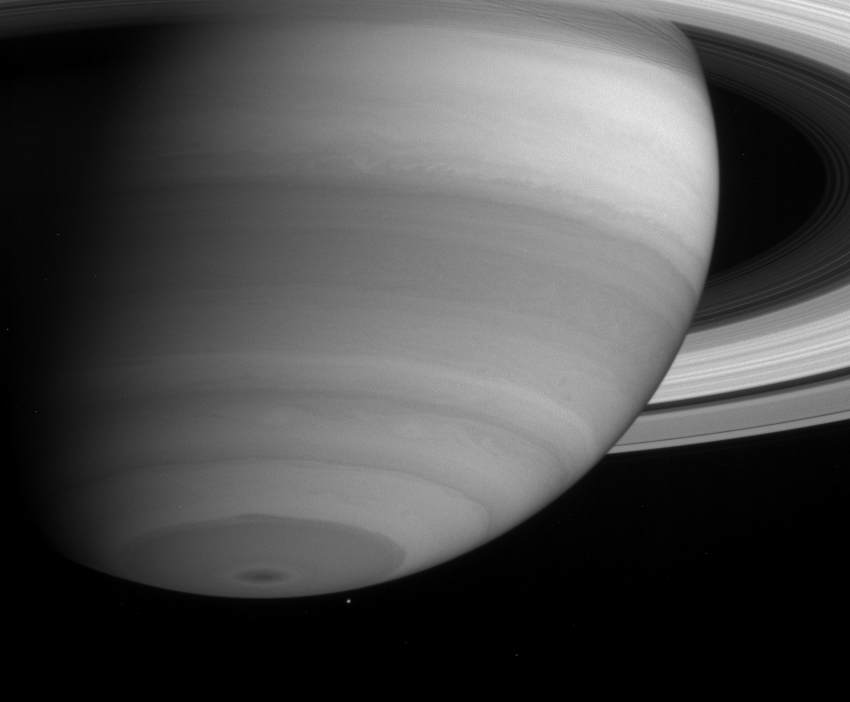

Moon under Saturn

Saturn’s captivating cloud bands display a number of interesting features in this narrow angle camera image taken by the Cassini spacecraft on May 20, 2004. On close inspection, the sub-equatorial bands at around 20 degrees south latitude have a braided rope-like appearance. Also noteworthy are swirls and vortices around 60 degrees south latitude. The moon Mimas (398 kilometers, or 247 miles across) is visible just below and to the right of Saturn’s South Pole.

The image was taken when Cassini was 22 million kilometers (13.7 million miles) from Saturn through a filter centered at 727 nanometers. The image scale is 131 kilometers (81 miles) per pixel. Contrast in the image was enhanced to aid visibility.

The Cassini-Huygens mission is a cooperative project of NASA, the European Space Agency and the Italian Space Agency. The Jet Propulsion Laboratory, a division of the California Institute of Technology in Pasadena, manages the Cassini-Huygens mission for NASA’s Office of Space Science, Washington, D.C. The Cassini orbiter and its two onboard cameras were designed, developed and assembled at JPL. The imaging team is based at the Space Science Institute, Boulder, Colo.

Credit: NASA/JPL/Space Science Institute